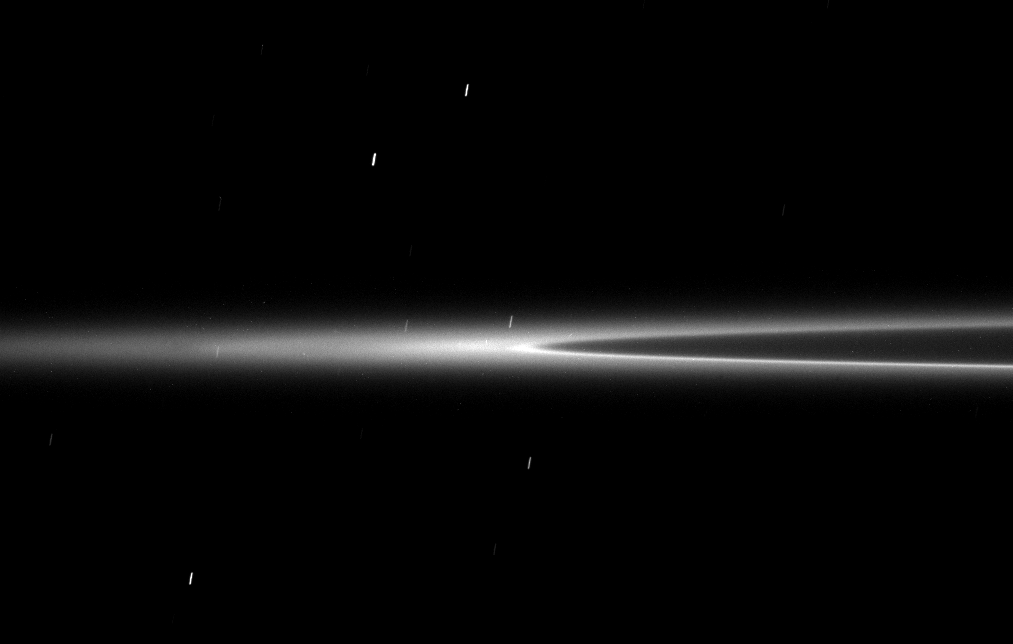

Lost Arc

This low elevation image shows the G ring arc recently discovered by Cassini. This faint arc of material is maintained by a gravitational interaction with the moon Mimas.

The image was taken in visible light with the Cassini spacecraft narrow-angle camera on Oct. 20, 2008 at a distance of approximately 1.185 million kilometers (736,000 miles) from Saturn and at a Sun-Saturn-spacecraft, or phase, angle of 23 degrees. Image scale is 7 kilometers (4 miles) per pixel.

The Cassini-Huygens mission is a cooperative project of NASA, the European Space Agency and the Italian Space Agency. The Jet Propulsion Laboratory, a division of the California Institute of Technology in Pasadena, manages the mission for NASA’s Science Mission Directorate, Washington, D.C. The Cassini orbiter and its two onboard cameras were designed, developed and assembled at JPL. The imaging operations center is based at the Space Science Institute in Boulder, Colo.

Credit: NASA/JPL/Space Science Institute